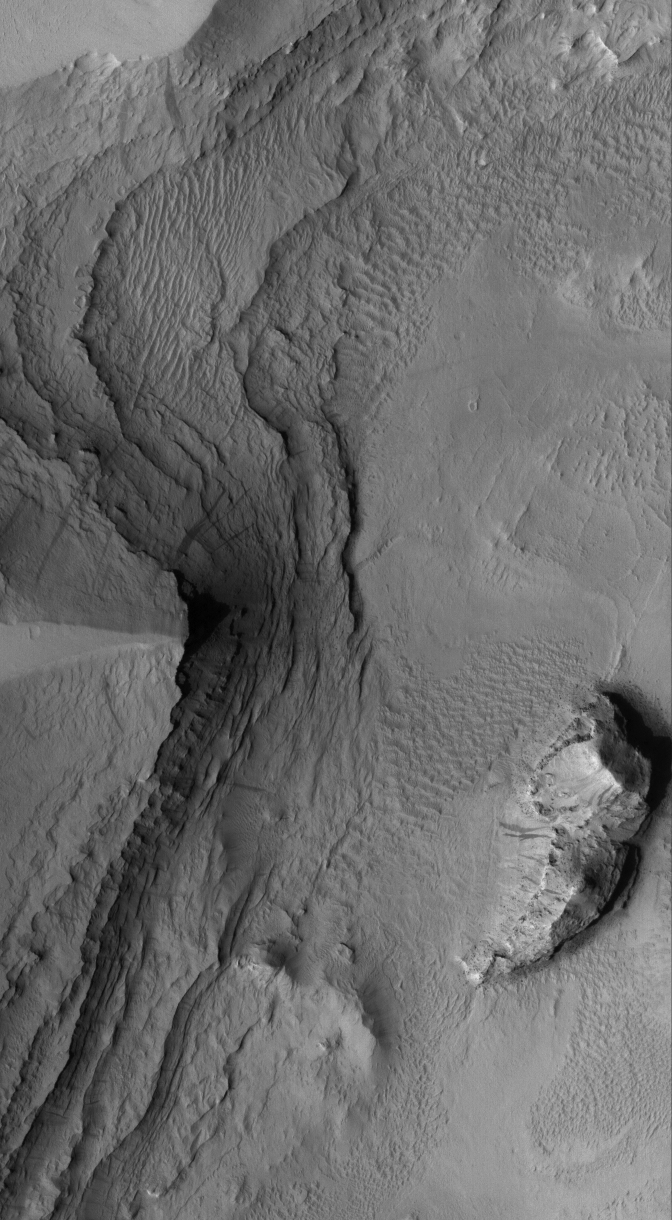

Tikhonravov Layers

23 June 2005
This Mars Global Surveyor (MGS) Mars Orbiter Camera (MOC) image shows layered sedimentary rocks exposed by erosion, then mantled by dust, in Tikhonravov Crater in central Arabia Terra. Dark slope streaks occur where some of the dust has slid down the layered slopes.

Location near: 13.8°N, 324.8°W
Image width: ~3 km (~1.9 mi)
Illumination from: lower left
Season: Northern Autumn

Credit: NASA/JPL/Malin Space Science Systems